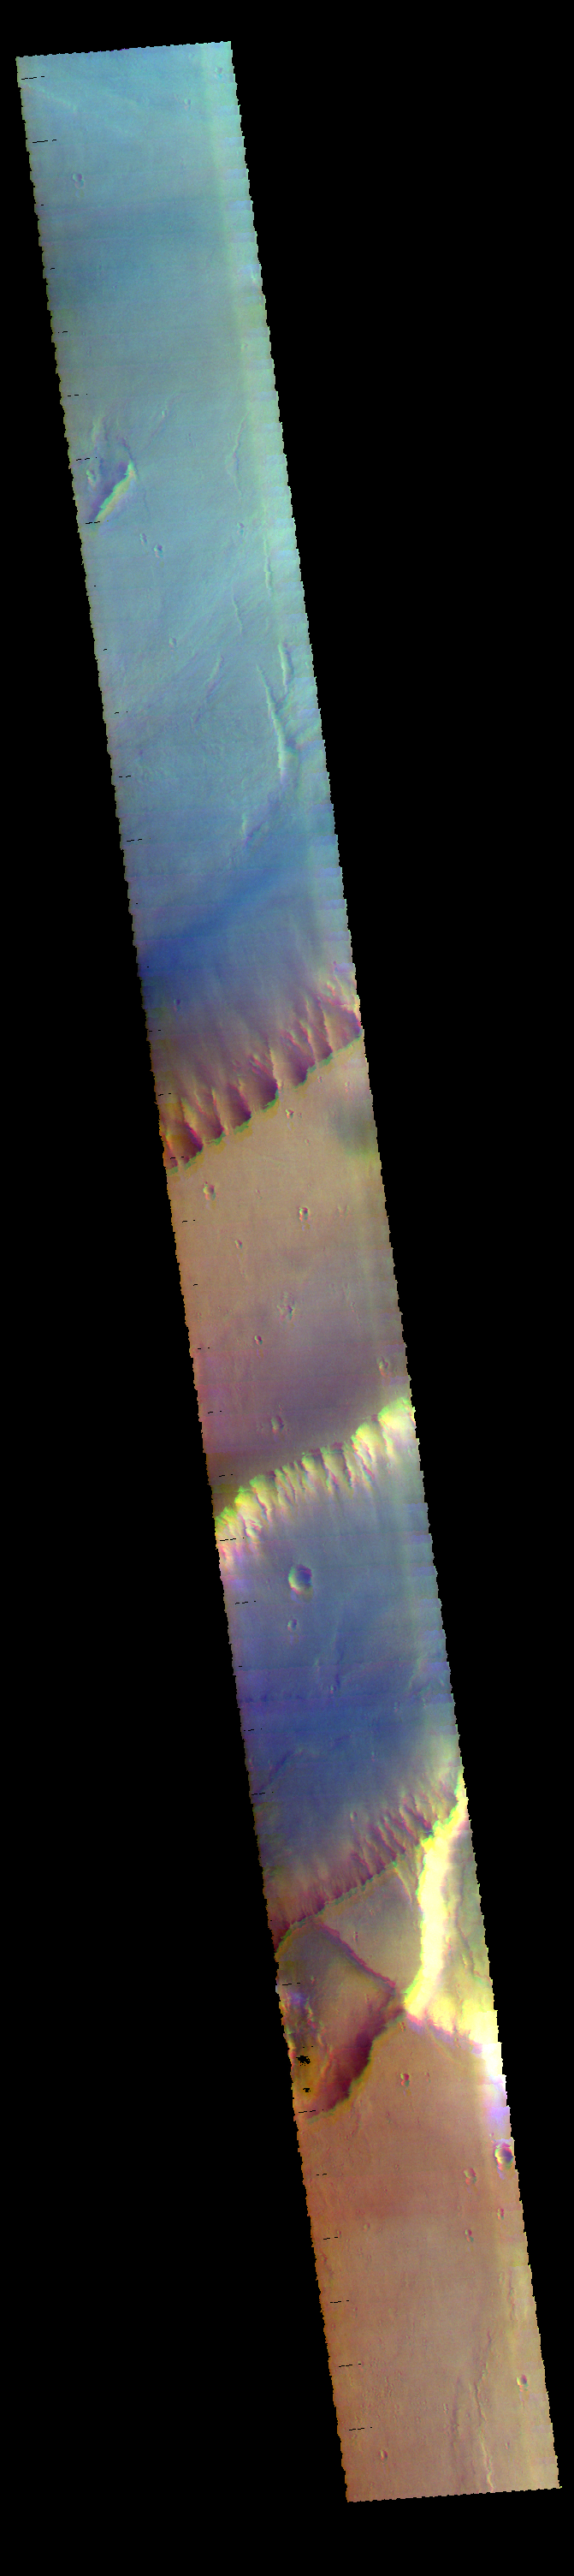

Kasei Valles – False Color

Today’s image shows a portion of Kasei Valles. The plateau in the center of the image is called Lunae Mensa.

The THEMIS VIS camera contains 5 filters. The data from different filters can be combined in multiple ways to create a false color image. These false color images may reveal subtle variations of the surface not easily identified in a single band image.

Credit: NASA/JPL-Caltech/ASU